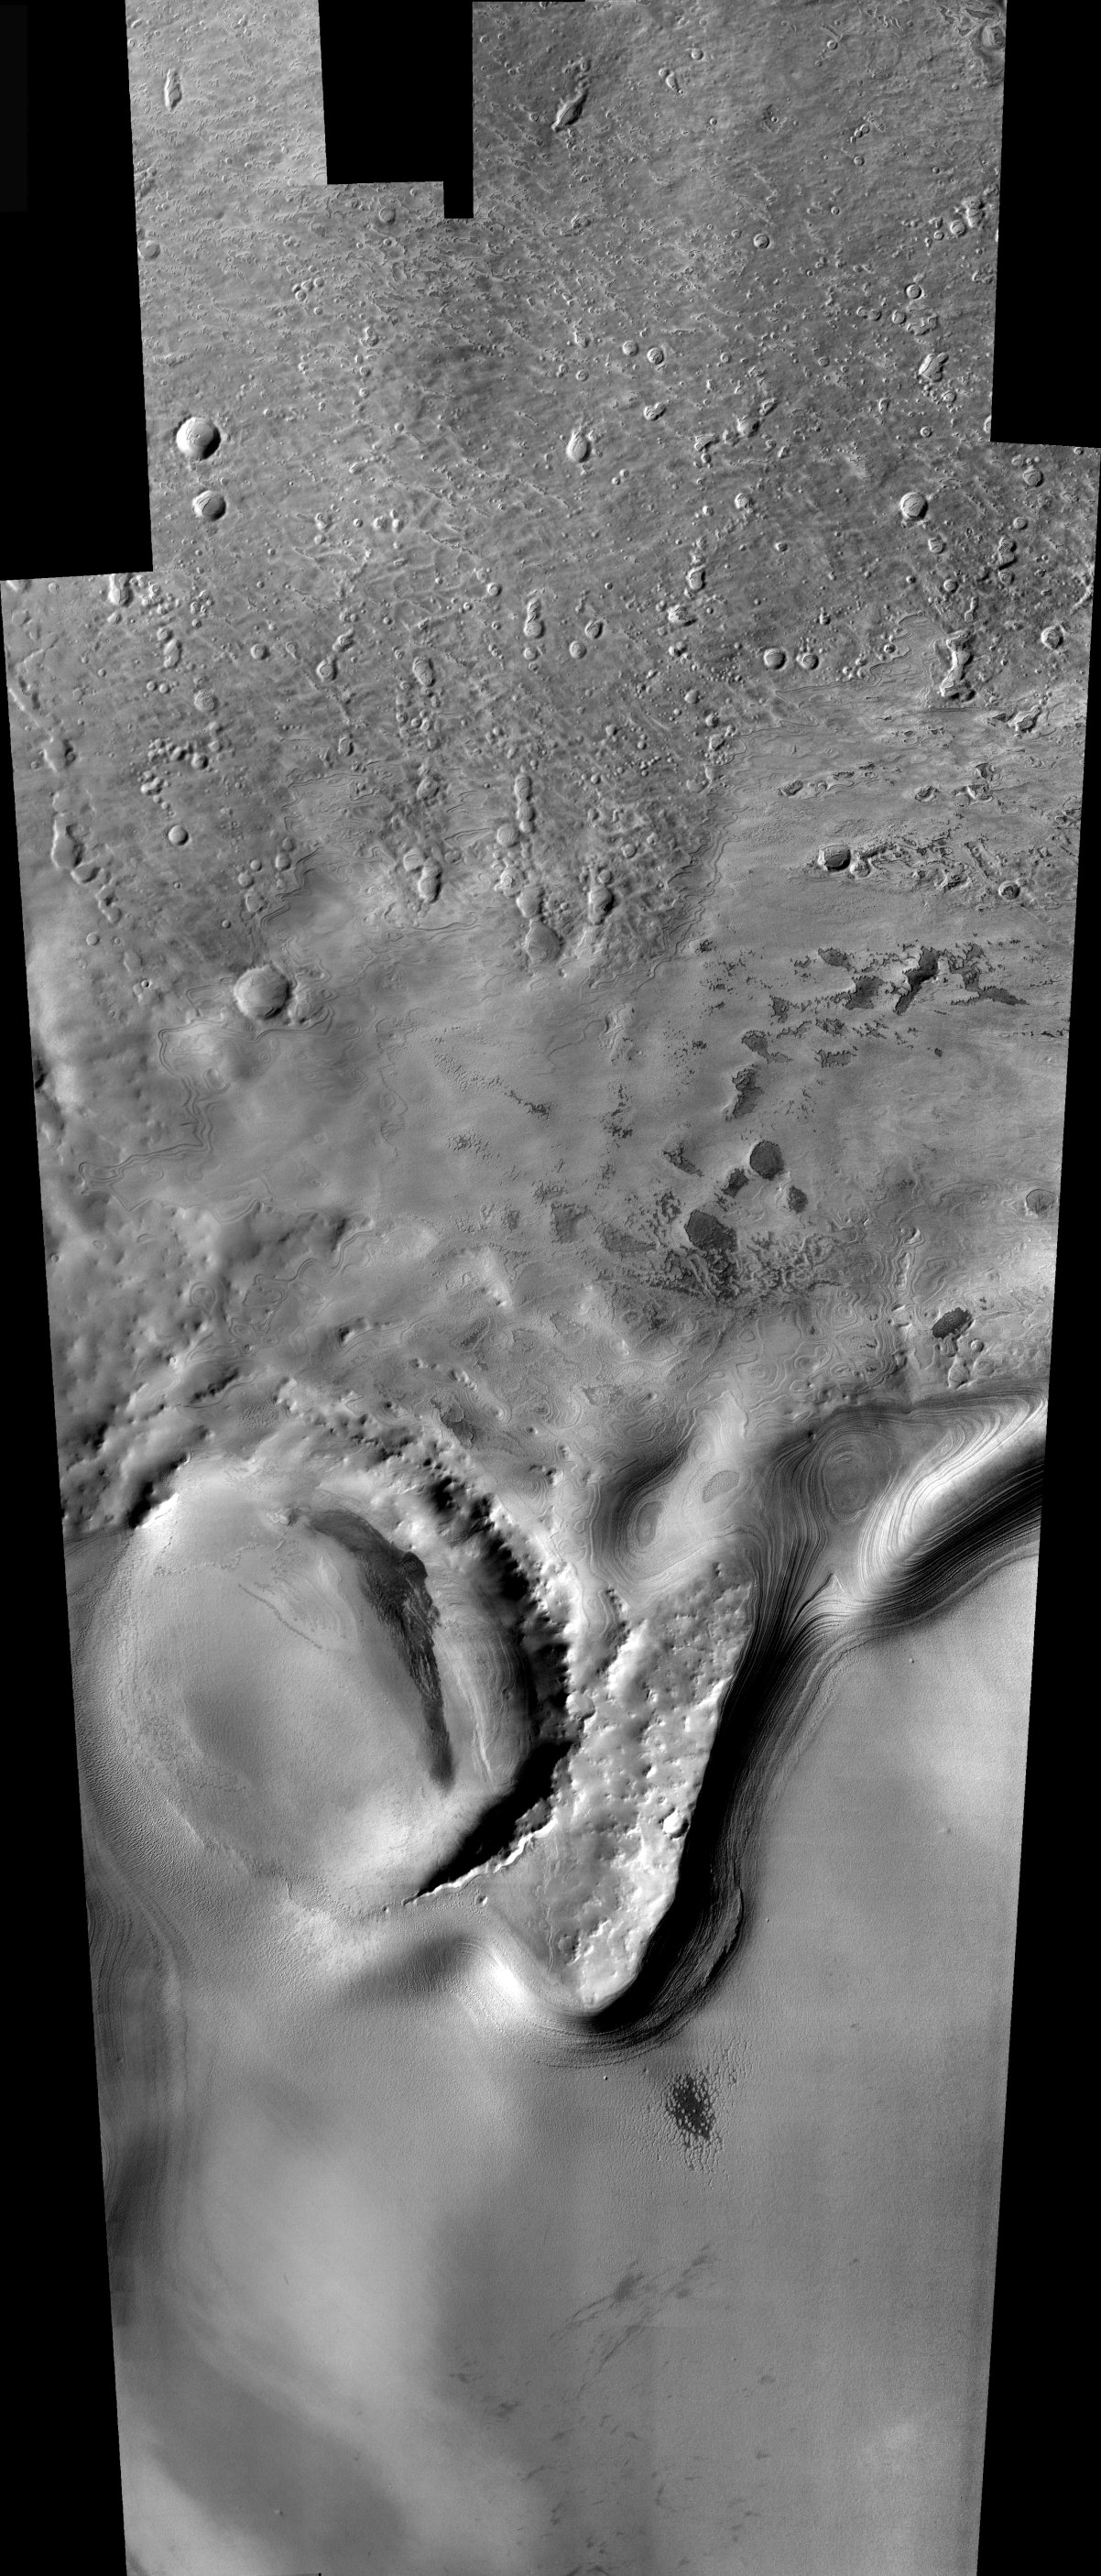

Mars South Polar Layered Deposits

Released 10 December 2003

Remarkable layered deposits covering older, cratered surfaces near Mars’ south pole dominate this mosaic of images taken by the camera on NASA’s Mars Odyssey spacecraft between Nov. 8 and Nov. 26, 2003. The margin of these layered deposits appears to be eroding poleward, exposing a series of layers in the retreating cliff.

The mosaic, stitched from eight visible-wavelength images from Odyssey’s thermal emission imaging system, covers an area more than 325 kilometers (200 miles) long and 100 kilometers (62 miles) wide. The pictured area lies between 78 degrees and 82 degrees south latitude and between 90 degrees and 104 degrees east longitude.

Image information: VIS instrument. Latitude -80, Longitude 97 East (263 West). 19 meter/pixel resolution.

Note: this THEMIS visual image has not been radiometrically nor geometrically calibrated for this preliminary release. An empirical correction has been performed to remove instrumental effects. A linear shift has been applied in the cross-track and down-track direction to approximate spacecraft and planetary motion. Fully calibrated and geometrically projected images will be released through the Planetary Data System in accordance with Project policies at a later time.

NASA’s Jet Propulsion Laboratory manages the 2001 Mars Odyssey mission for NASA’s Office of Space Science, Washington, D.C. The Thermal Emission Imaging System (THEMIS) was developed by Arizona State University, Tempe, in collaboration with Raytheon Santa Barbara Remote Sensing. The THEMIS investigation is led by Dr. Philip Christensen at Arizona State University. Lockheed Martin Astronautics, Denver, is the prime contractor for the Odyssey project, and developed and built the orbiter. Mission operations are conducted jointly from Lockheed Martin and from JPL, a division of the California Institute of Technology in Pasadena.

Credit: NASA/JPL/Arizona State University